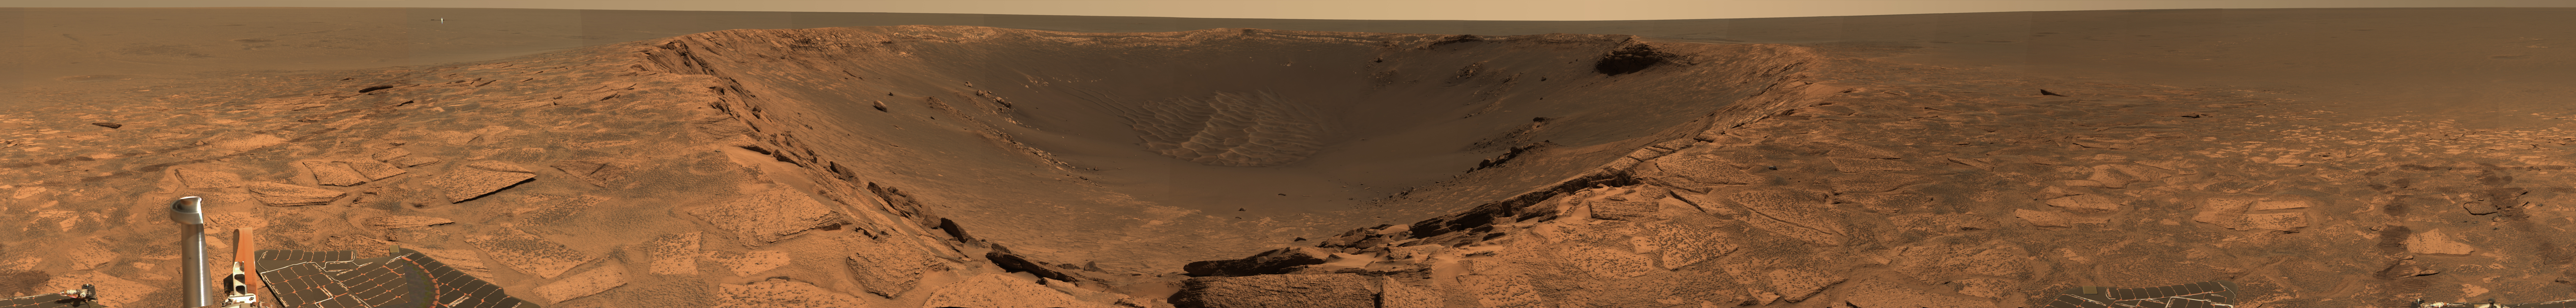

Crater of Clues

Figure 1

Opportunity Escape Plan
The labeled image (see figure 1) from the panoramic camera on NASA’s Mars Exploration Rover Opportunity shows the potential plan for Opportunity’s exit from “Endurance Crater.” Opportunity may attempt to leave Endurance via the route marked as the escape hatch, if scientists and engineers consider it safe after taking a closer look. Before leaving, however, scientists plan to investigate the rock to the right dubbed “Wopmay,” measuring 1 meter (3.3 feet) across, as well as other rocks near “Burns Cliff.” Scientists are interested in Wopmay because its unusual texture is unlike any others observed so far at Meridiani Planum. Once out of the crater, Opportunity may head to the heat shield, indicated on the left. This image was taken on the rover’s 249th martian day, or sol (Sept. 14, 2004). This is an approximate true-color composite generated from the panoramic camera’s 750-, 530-, and 430-nanometer filters.

Figure 2

Trekking Down ‘Endurance’

The panoramic camera on NASA’s Mars Exploration Rover Opportunity produced this approximate true-color mosaic image from a position at the edge of “Endurance Crater.” The image shows the “Karatepe” ingress, where the rover began its traverse down into the crater on sol 159 (July 5, 2004). The rover is currently about 10 meters (32.8 feet) into the crater. One of the major goals motivating the rover team to carefully drive the rover further down into the crater is to follow up on clues observed so far involving the element chlorine and the mineral pyroxene. The rover has found that chlorine and pyroxene (a signature of basaltic, or volcanic, rocks) increase in concentration with deepening layers of rock. Scientists also hope to study the dunes, or “ripples,” visible at the bottom right of this image. These dunes show strong signatures for basalt and could further develop the history of this area of Meridiani Planum.

Credit: NASA/JPL/Cornell